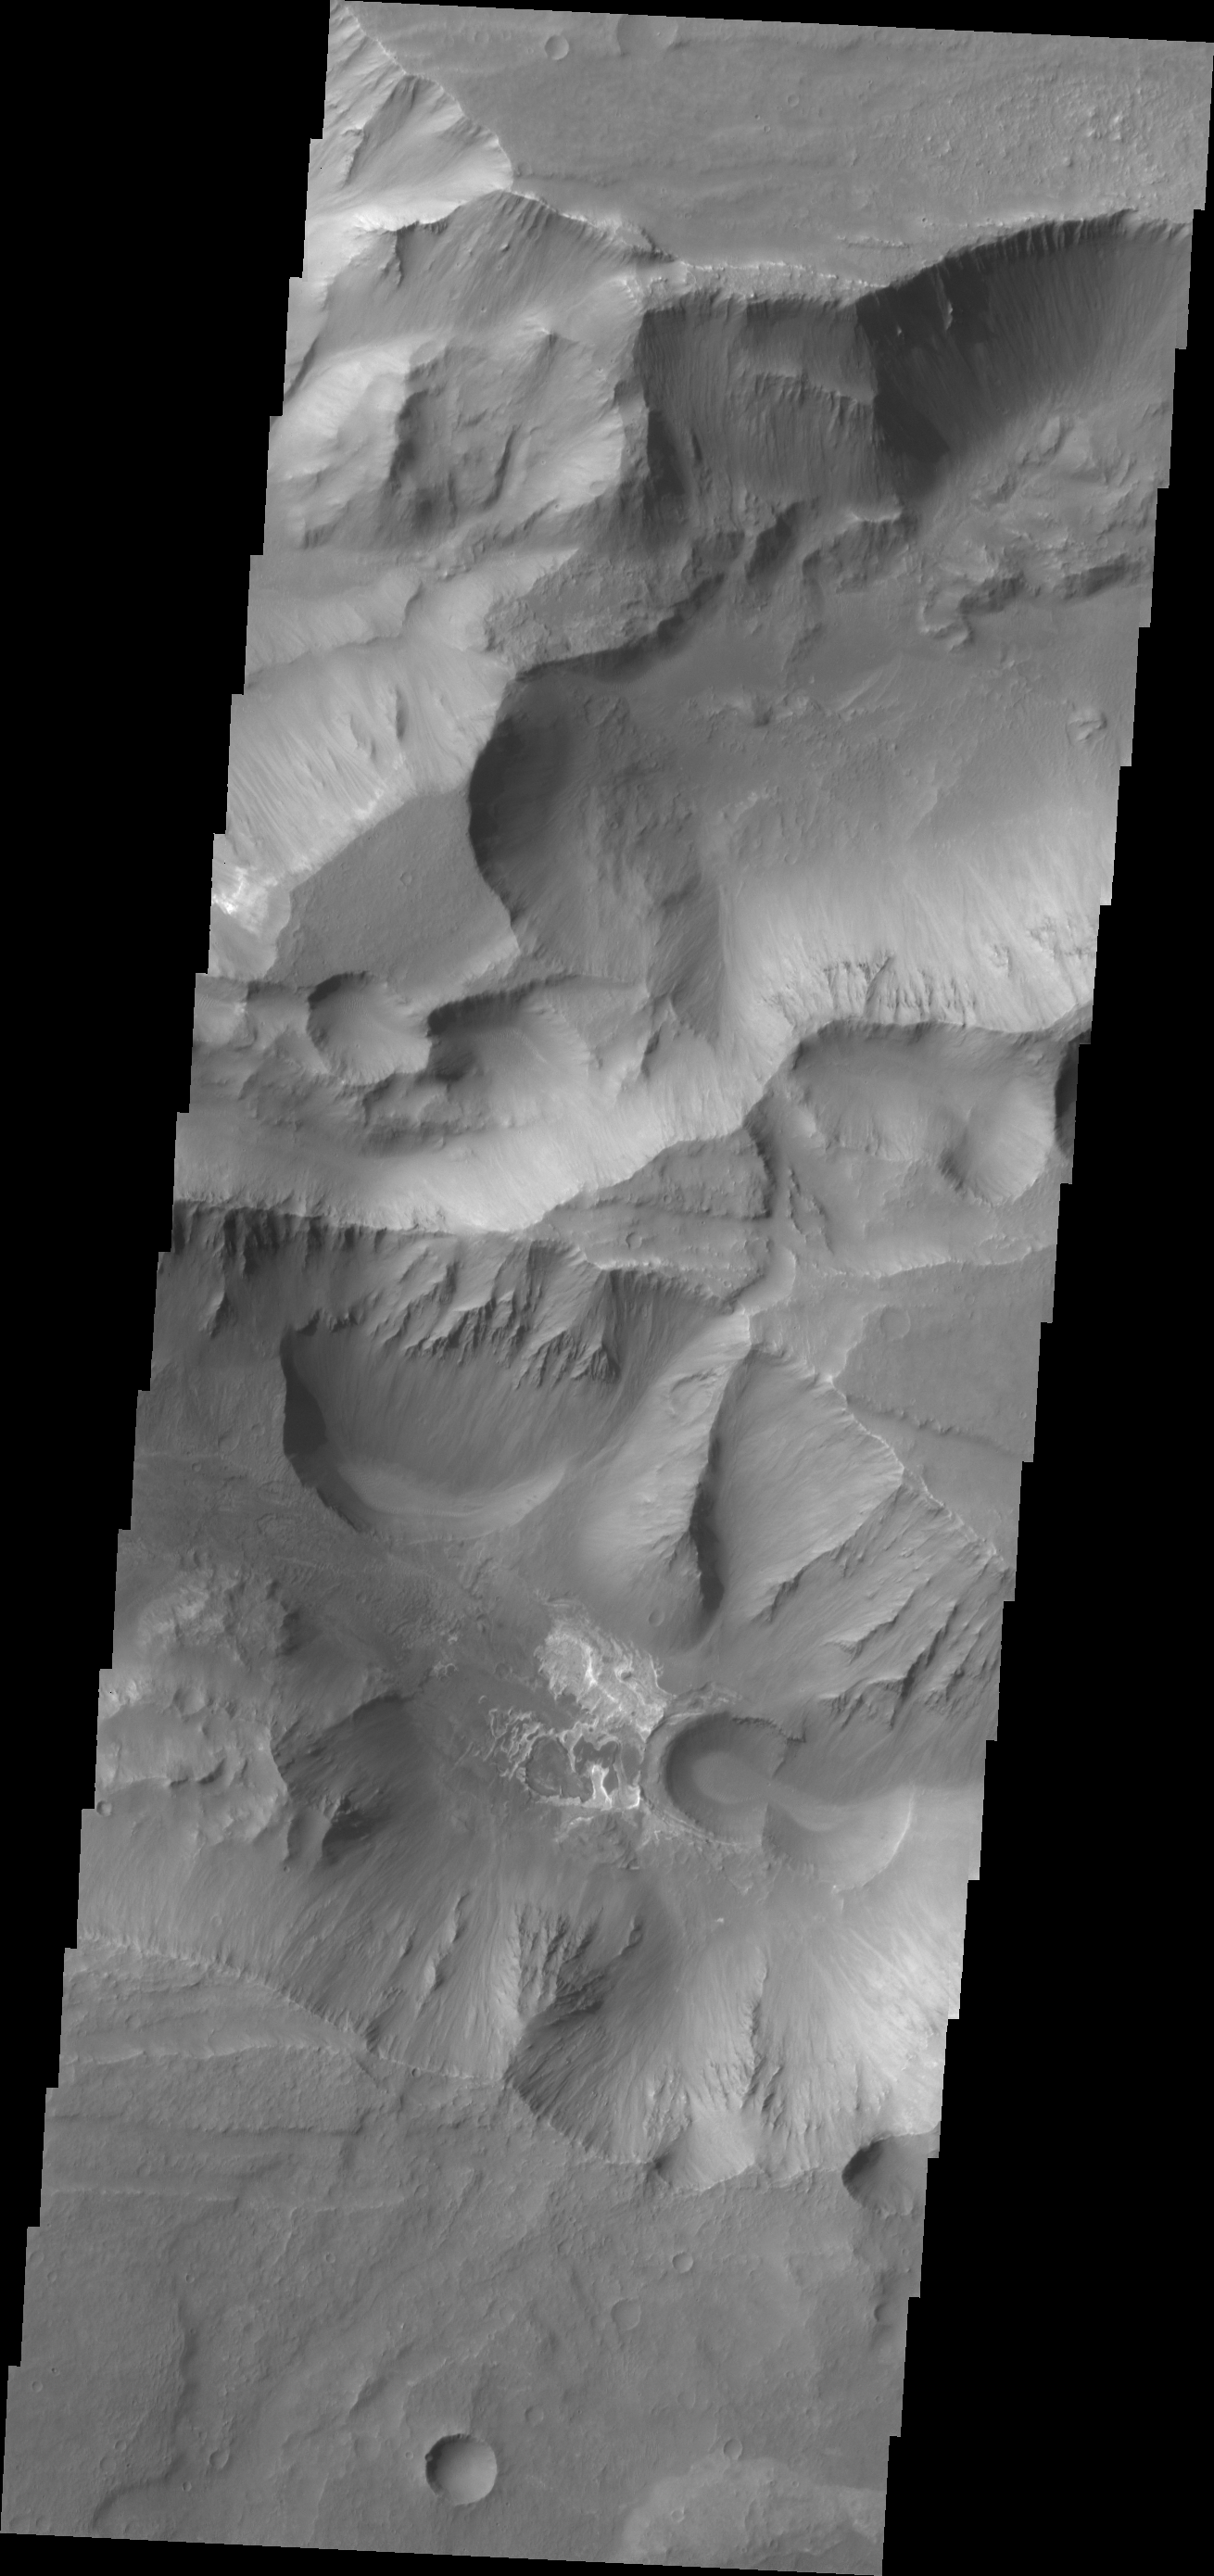

Coprates Catena

This VIS image shows a small portion of the floor of Coprates Catena. Coprates Catena is just south of the Valles Marineris canyon system. The catena is not as deep as the main canyon. The lighter toned materials in the center of the image are layered deposits.

Credit: NASA/JPL/ASU